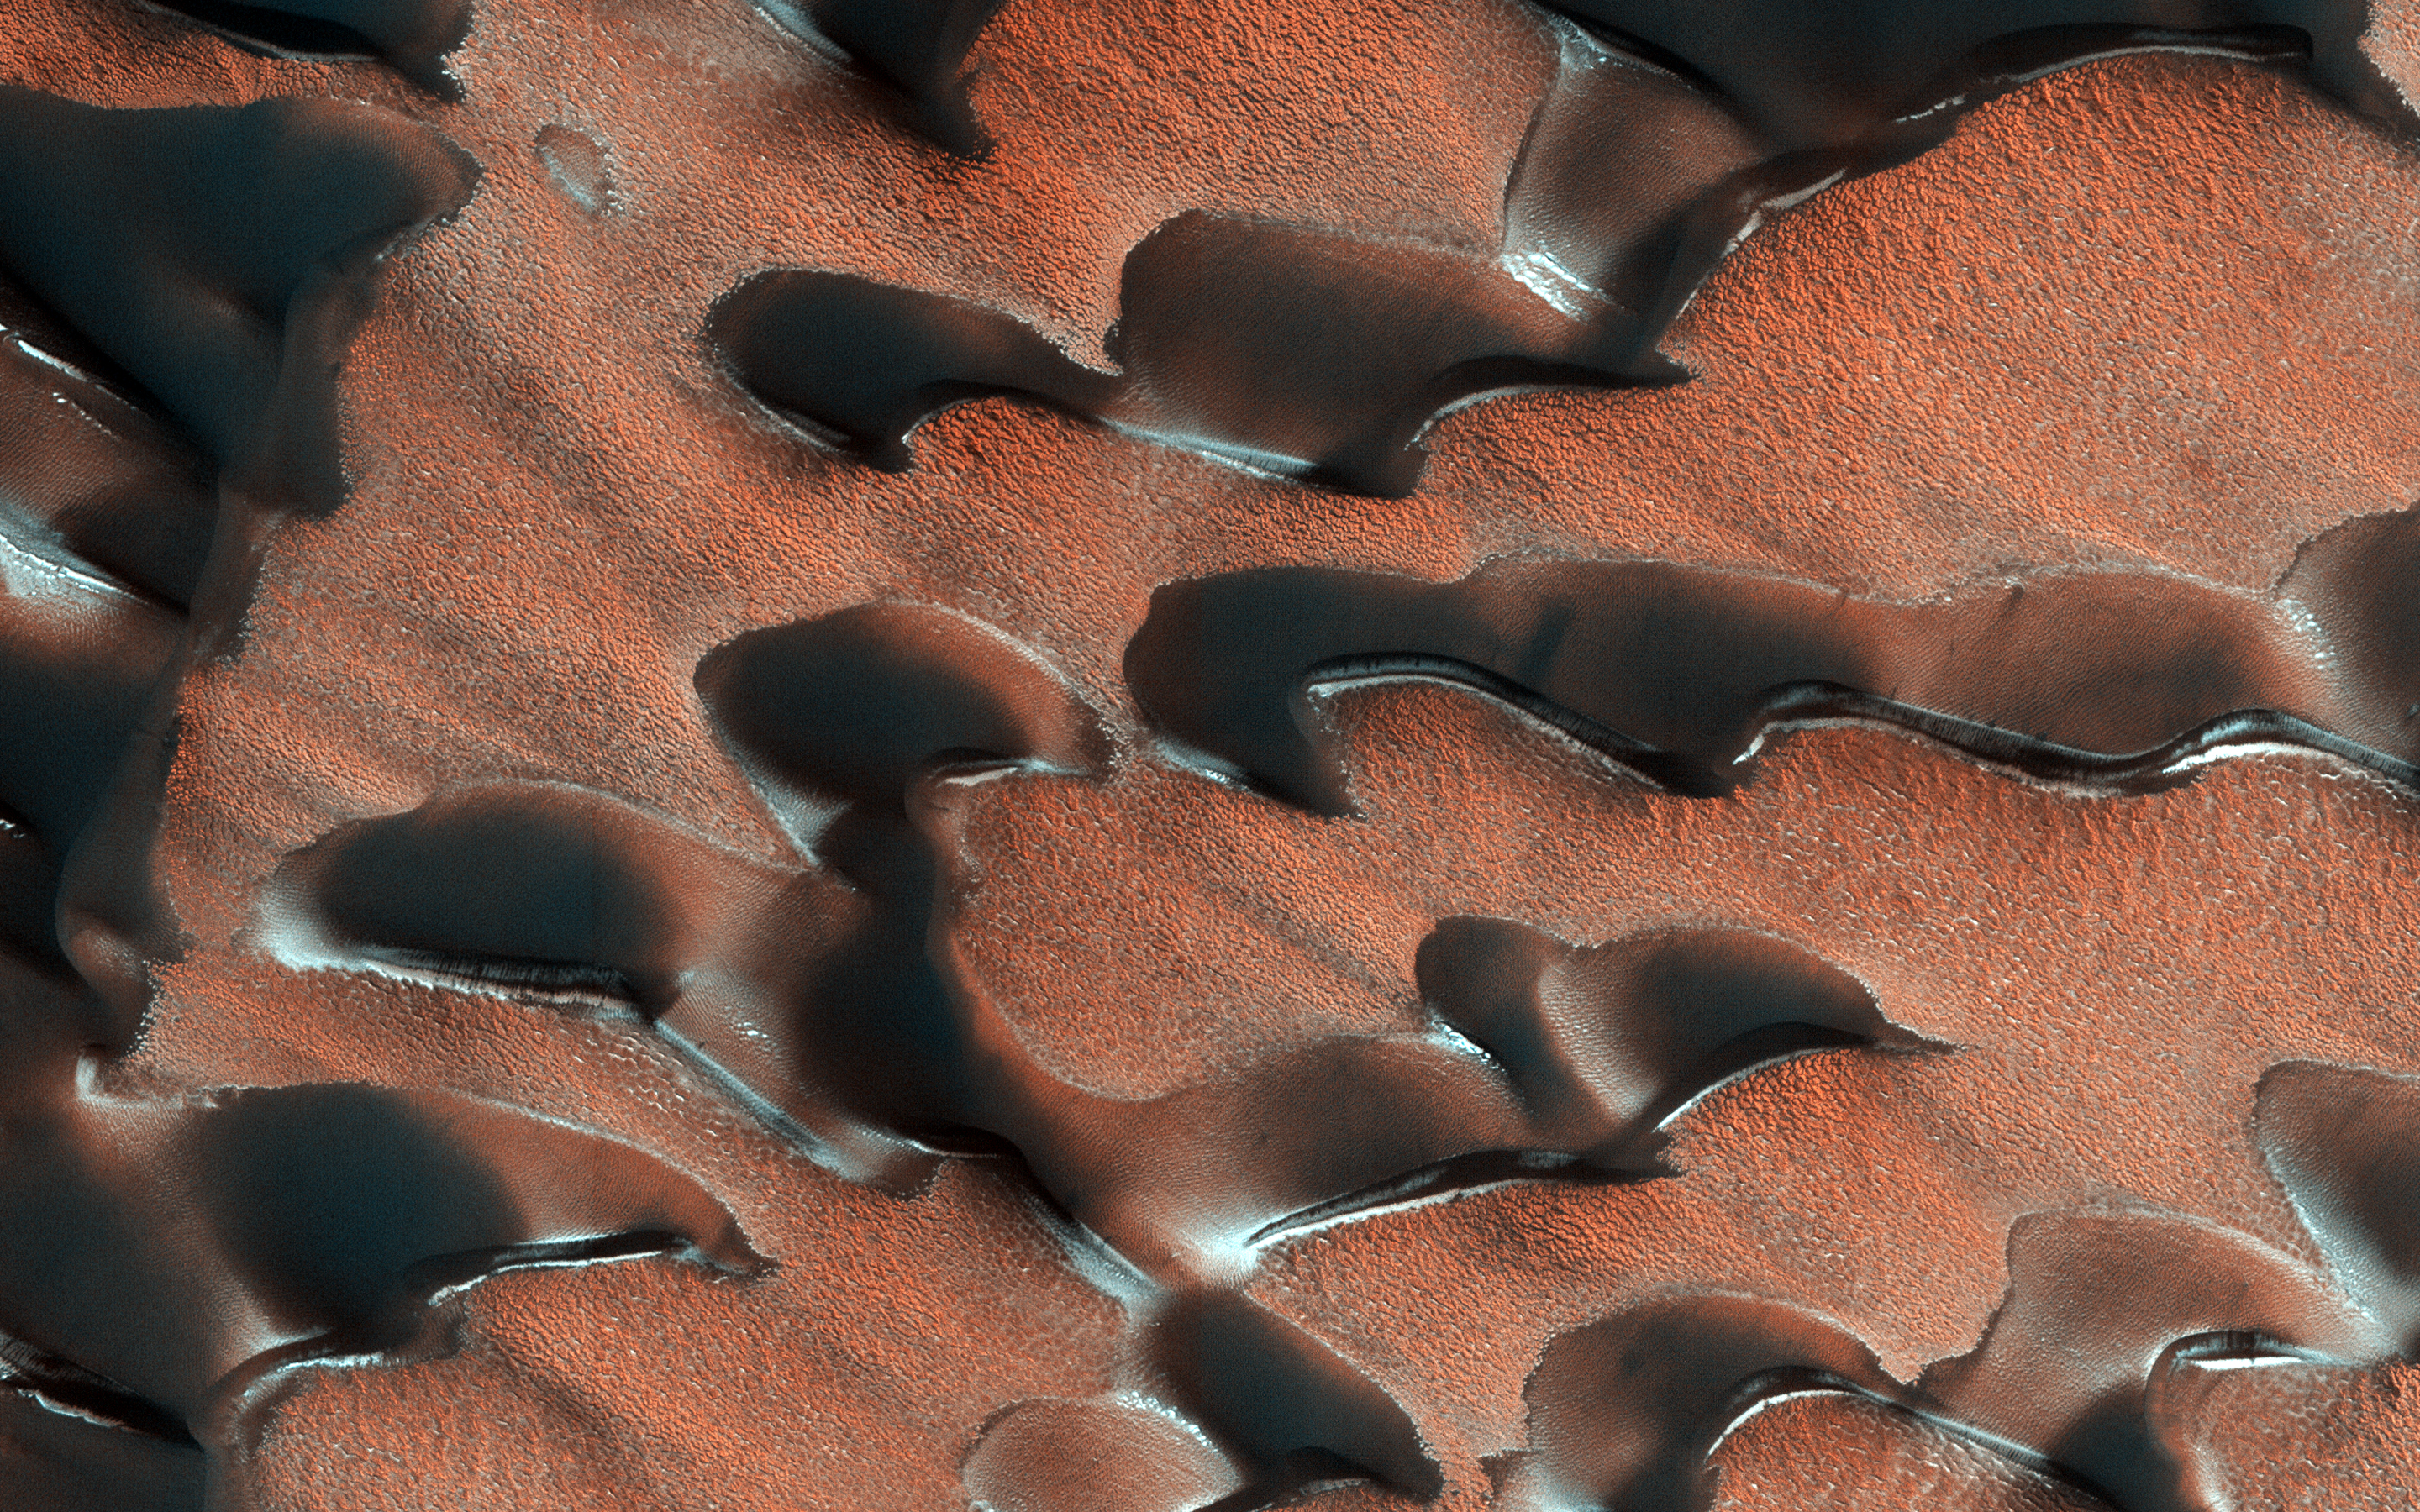

Dust and Frost

NASA’s Mars Reconnaissance Orbiter (MRO) observed sand dunes in the north polar regions of Mars showing light coatings of pale orange dust blown partially across the dark basaltic sand. Around the edges of the dunes, patches of seasonal dry ice remain.

These patches will be gone soon as they sublimate (turn from ice to gas) in the summer sun. Some blocks of ice are visible at the foot of an alcove formed by a sand avalanche down the slipface of the dune.

The map is projected above at a scale of 25 centimeters (9.8 inches) per pixel. [The original image scale is 32.0 centimeters (12.6 inches) per pixel (with 1 x 1 binning); objects on the order of 96 centimeters (37.8 inches) across are resolved.] North is up.

The University of Arizona, Tucson, operates HiRISE, which was built by Ball Aerospace & Technologies Corp., Boulder, Colorado. NASA’s Jet Propulsion Laboratory, a division of Caltech in Pasadena, California, manages the Mars Reconnaissance Orbiter Project for NASA’s Science Mission Directorate, Washington.

Credit: NASA/JPL-Caltech/Univ. of Arizona